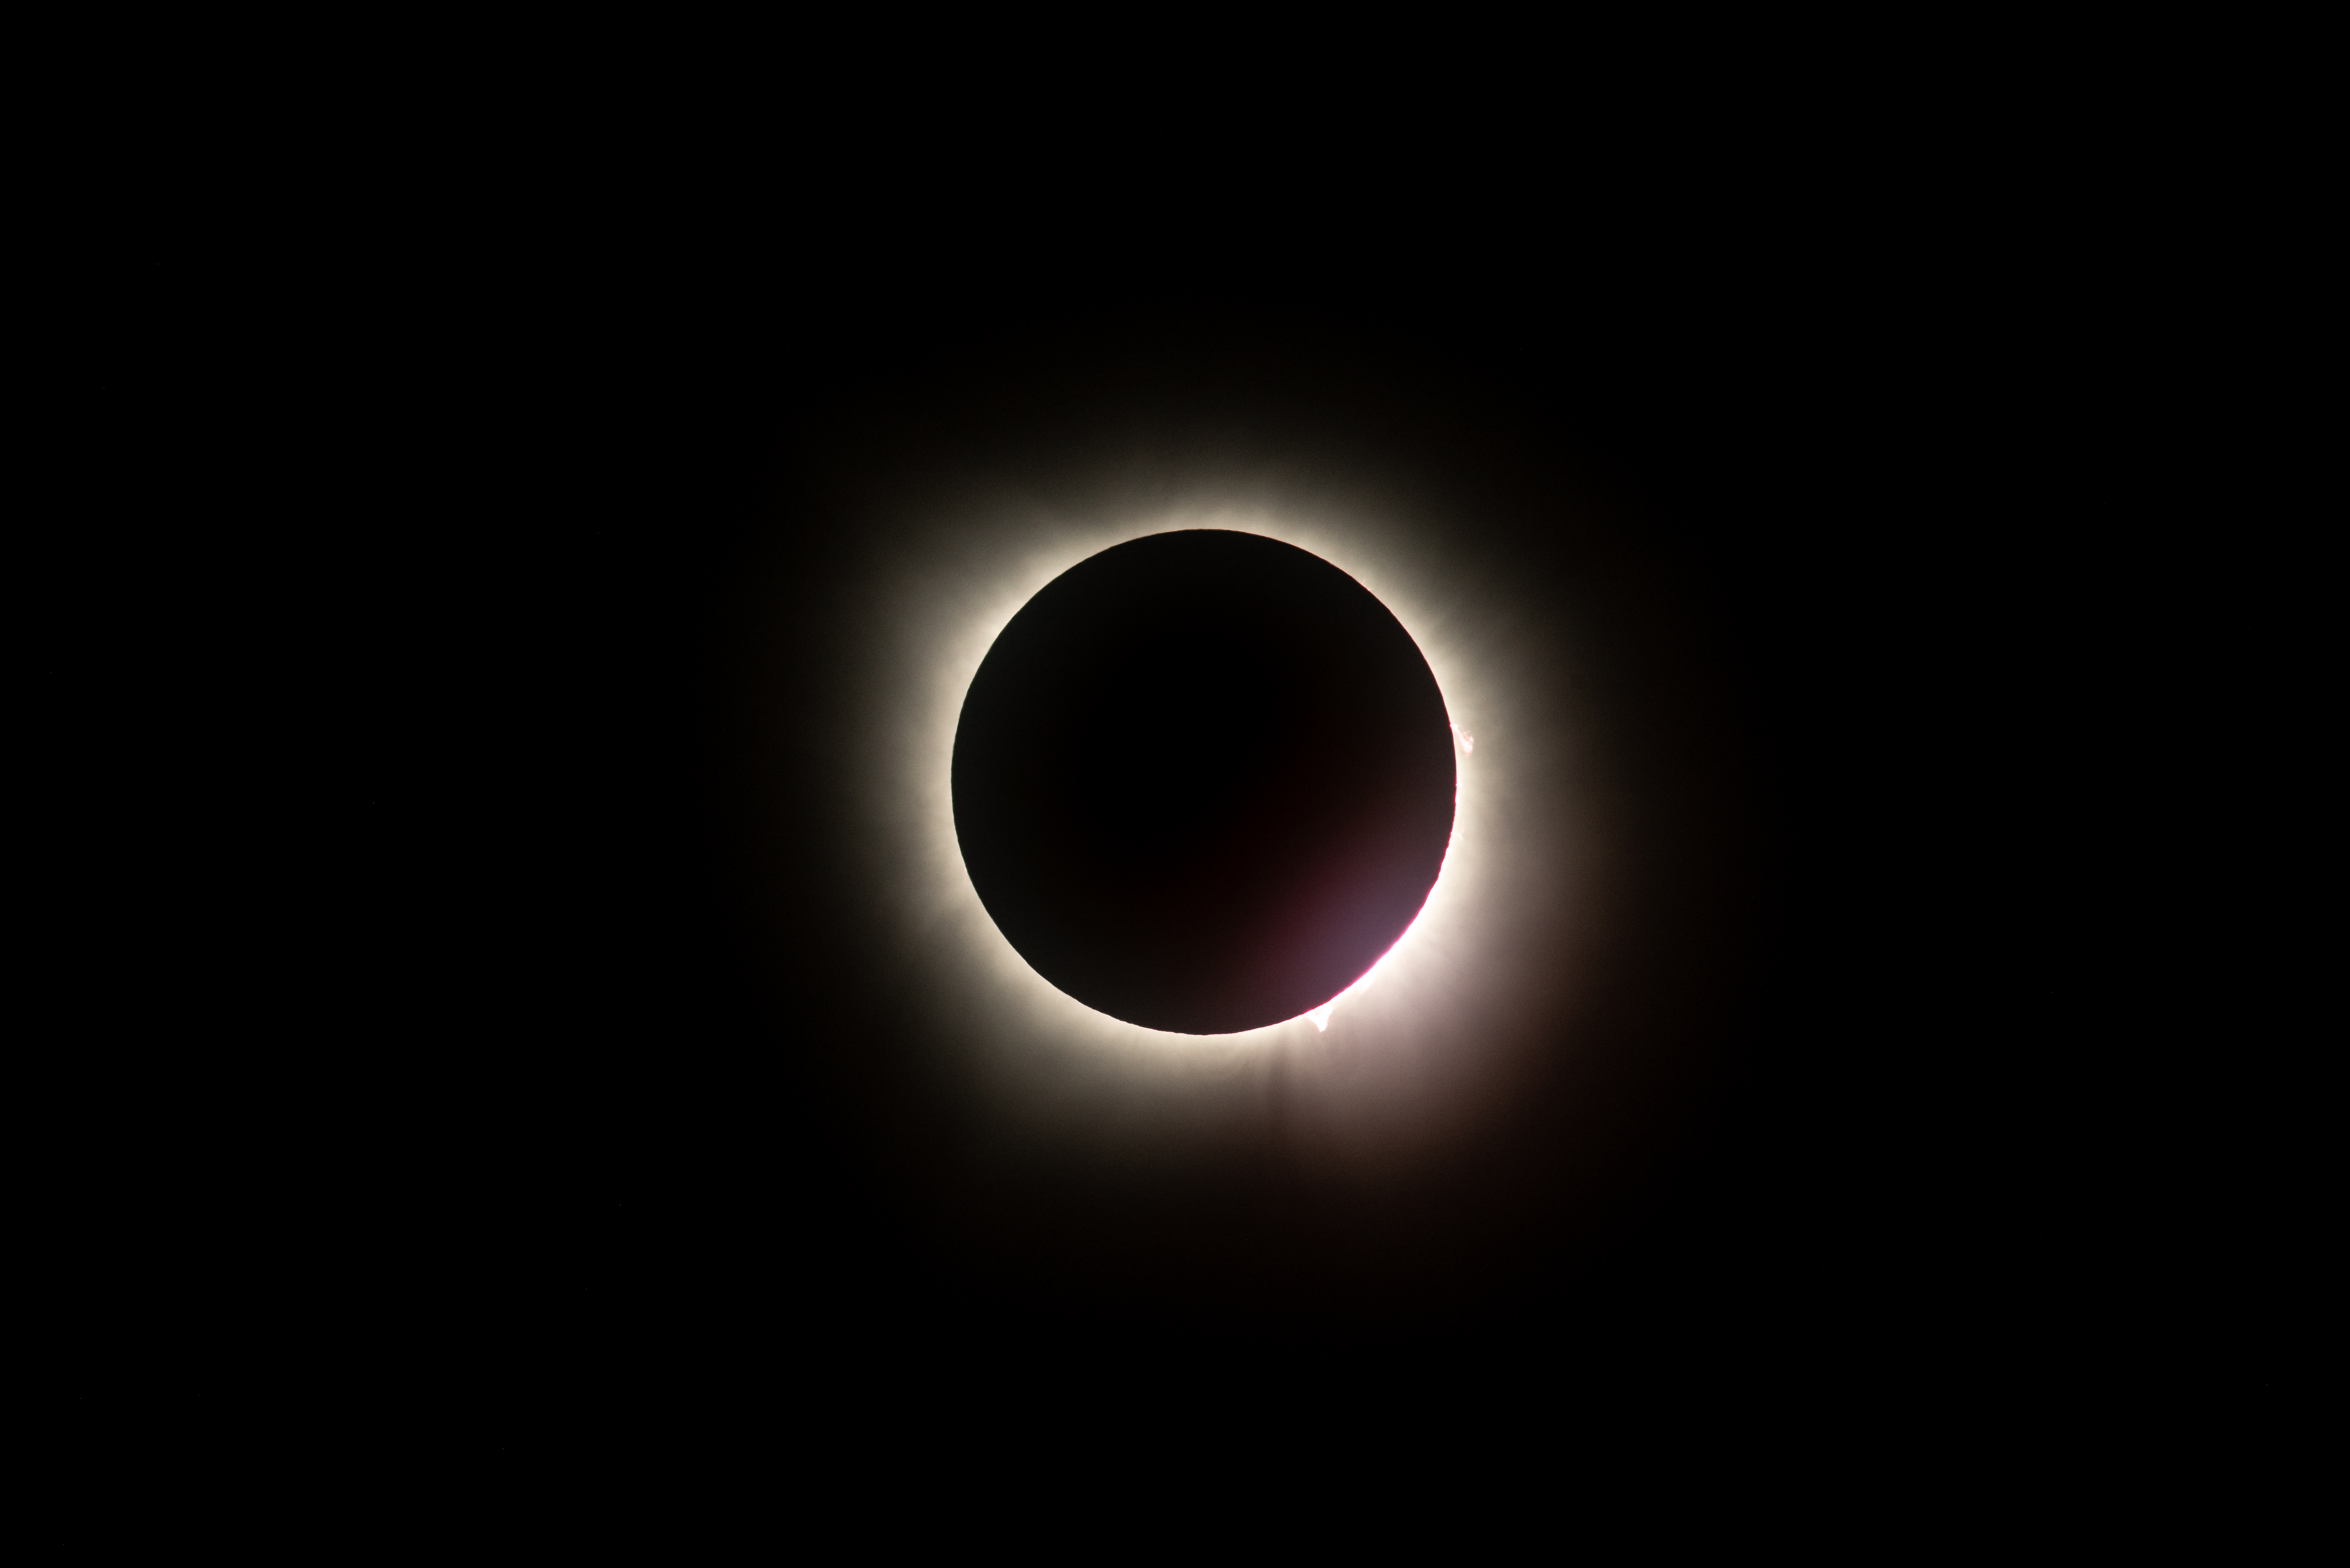

2024 Total Solar Eclipse

A total solar eclipse is seen from NASA's Glenn Research Center, Monday, April 8, 2024, in Cleveland, Ohio. A total solar eclipse swept across a narrow portion of the North American continent from Mexico’s Pacific coast to the Atlantic coast of Newfoundland, Canada. A partial solar eclipse was visible across the entire North American continent along with parts of Central America and Europe.

Credit: NASA/GRC/Jordan Salkin